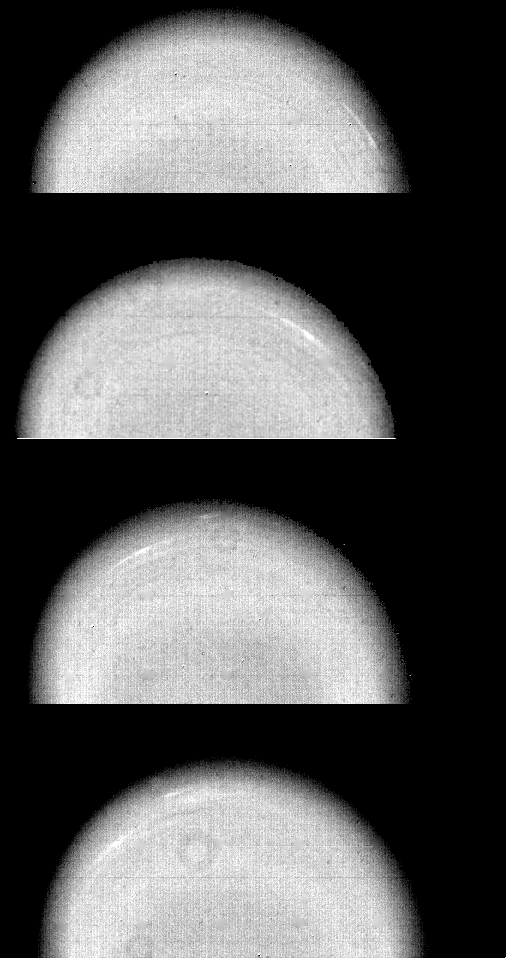

Uranus Cloud Movement

Time-lapse Voyager 2 images of Uranus show the movement of two small, bright, streaky clouds — the first such features ever seen on the planet. The clouds were detected in this series of orange-filtered images taken Jan. 14, 1986, over a 4.6-hour interval (from top to bottom). At the time, the spacecraft was about 12.9 million kilometers (8.0 million miles) from the planet, whose pole of rotation is near the center of each disk. Uranus, which is tipped on its side with respect to the other planets, is rotating in a counterclockwise direction, as are the two clouds seen here as bright streaks. (The occasional donut-shaped features that show up are shadows cast by dust in the camera optics. The processing necessary to bring out the faint features on the planet also brings out these camera blemishes.) The larger of the two clouds is at a latitude of 33 degrees; the smaller cloud, seen faintly in the three lower images, lies at 26 degrees (a lower latitude and hence closer to the limb). Their counterclockwise periods of rotation are 16.2 and 16.9 hours, respectively. This difference implies that the lower-latitude feature is lagging behind the higher-latitude feature at a speed of almost 100 meters per second (220 mph). Latitudinal bands are also visible in these images. The faint bands, more numerous now than in previous Voyager images from longer range, are concentric with the pole of rotation — that is, they circle the planet in lines of constant latitude. The Voyager project is managed for NASA by the Jet Propulsion Laboratory.

Credit: NASA/JPL